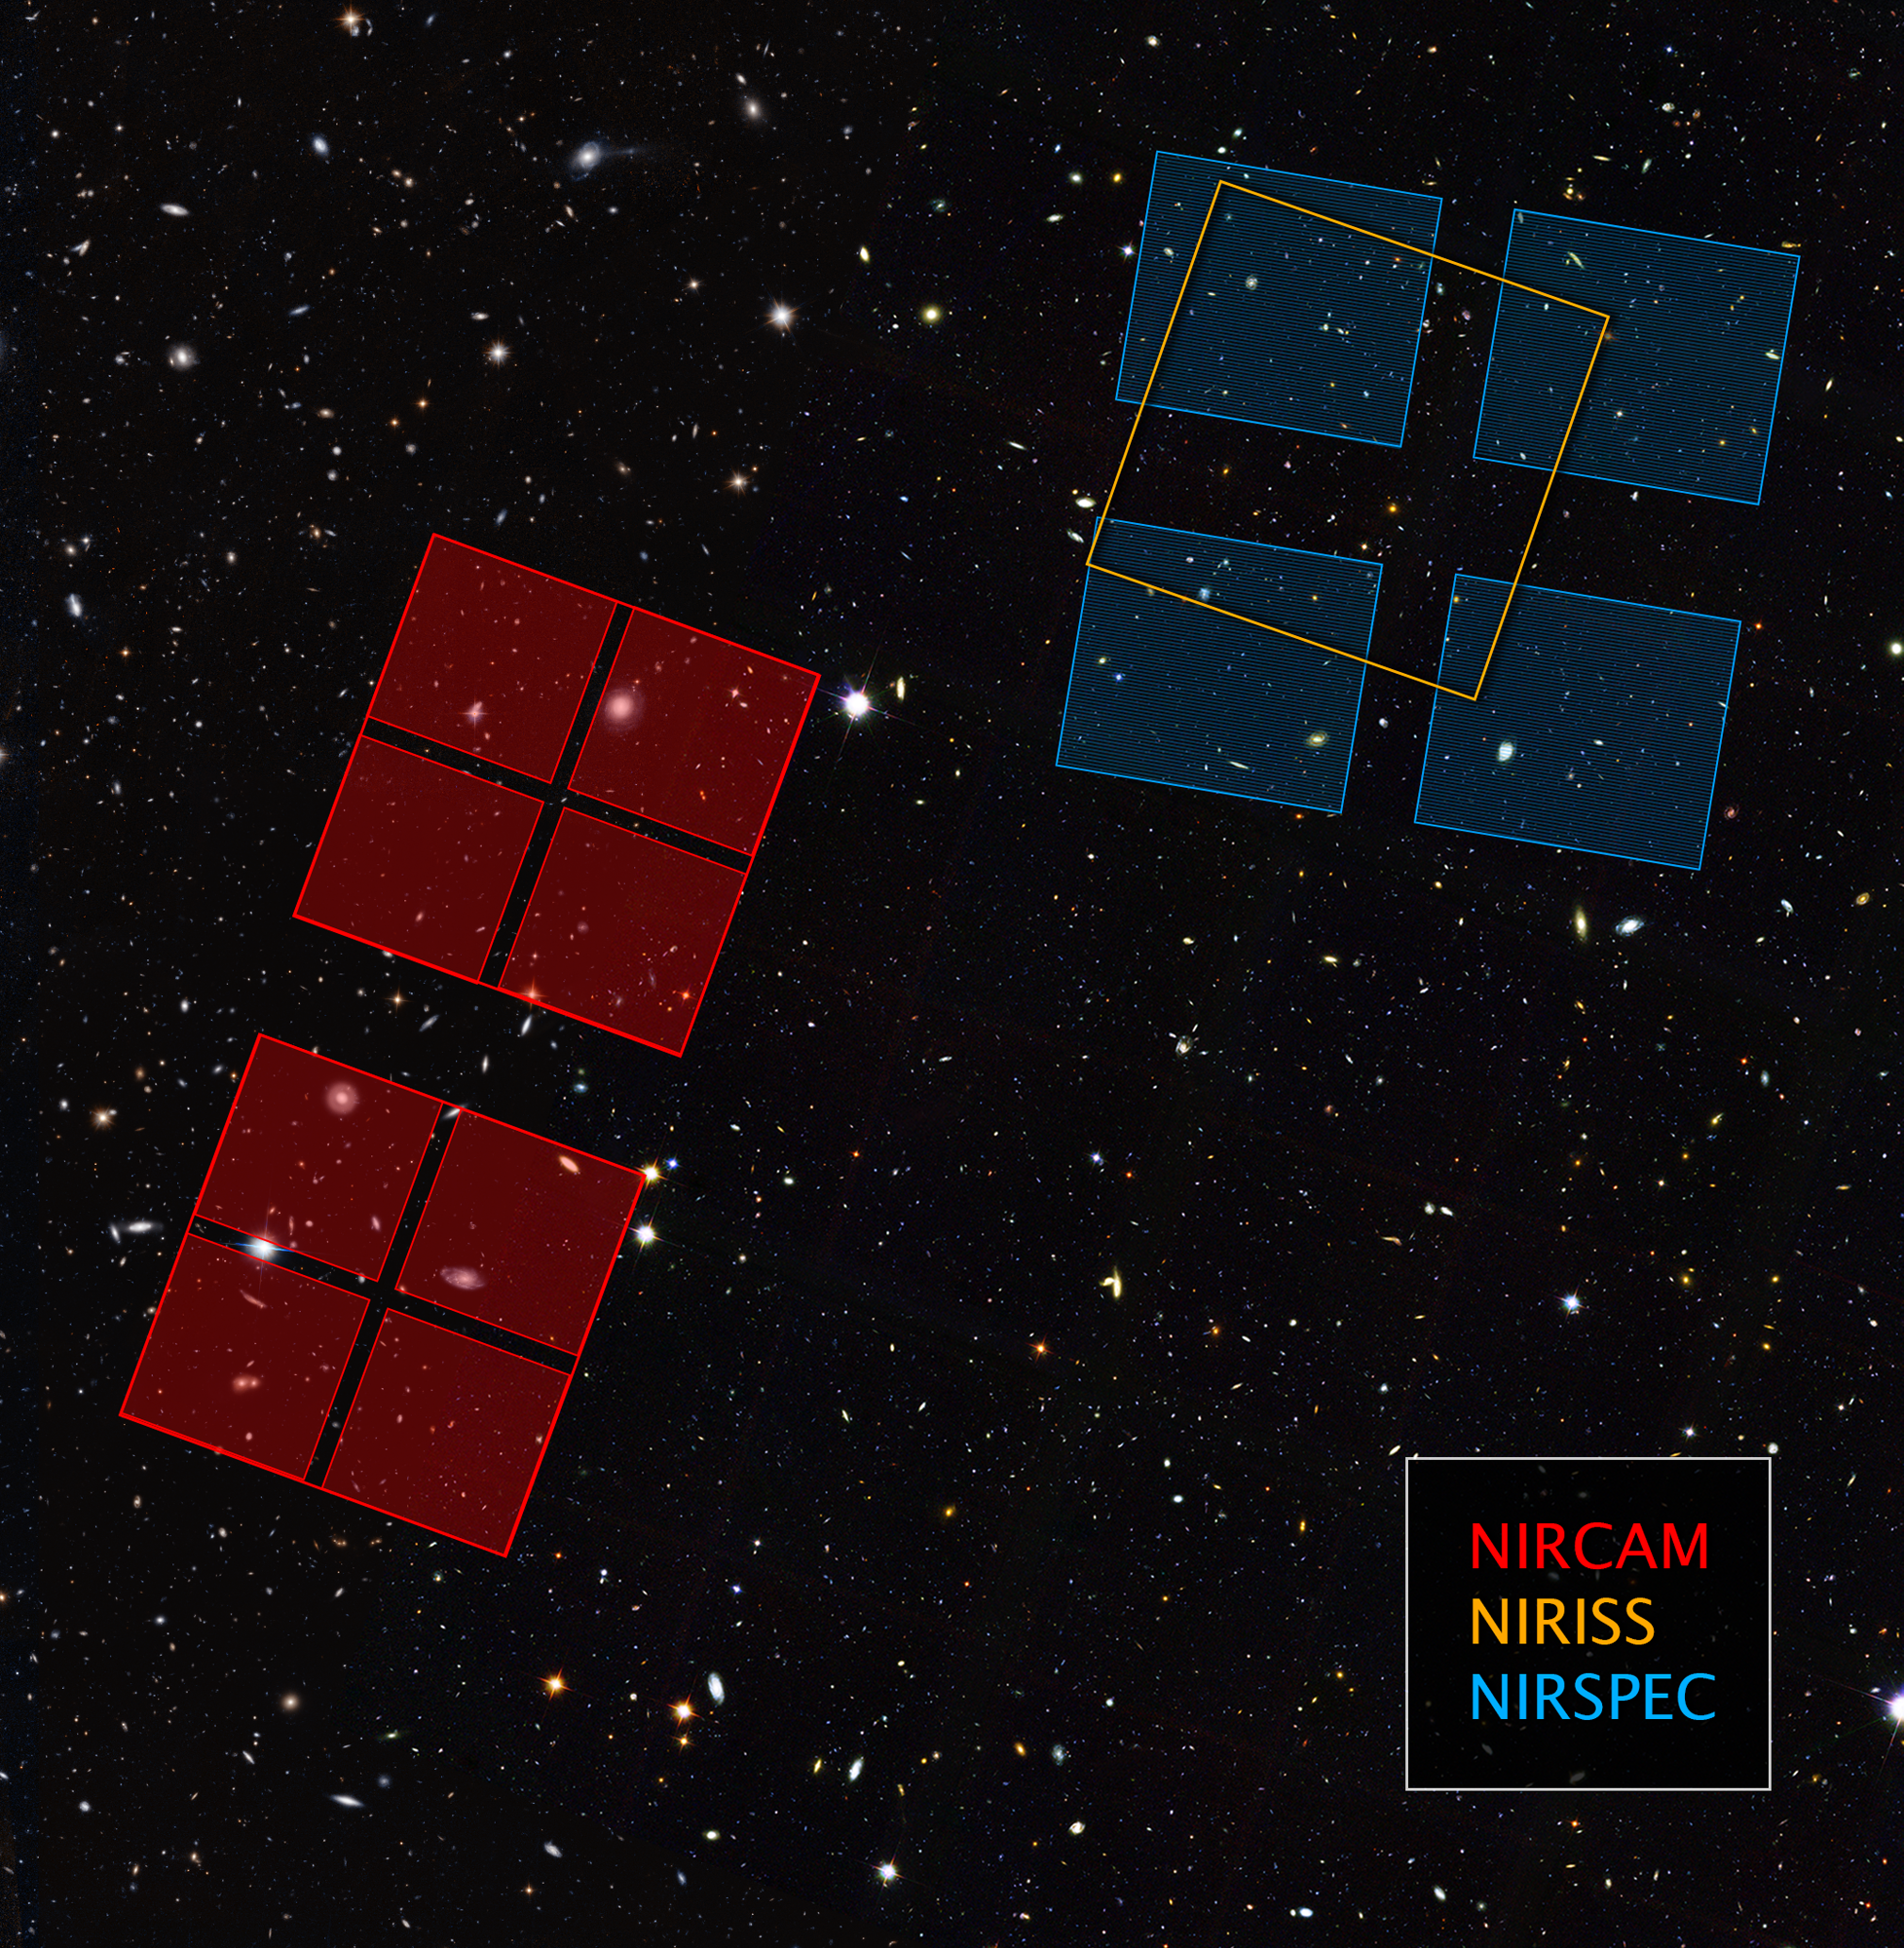

Outlines of Webb’s Ultra Deep Field Observations

This image shows where the James Webb Space Telescope will observe the sky within the Hubble Ultra Deep Field, which consists of two fields. The Next Generation Deep Extragalactic Exploratory Public (NGDEEP) Survey, led by Steven L. Finkelstein, will point Webb’s Near-Infrared Imager and Slitless Spectrograph (NIRISS) on the primary Hubble Ultra Deep Field (shown in orange), and Webb’s Near-Infrared Camera (NIRCam) on the parallel field (shown in red). The program led by Michael Maseda will observe the primary field (shown in blue) using Webb’s Near-Infrared Spectrograph (NIRSpec).

Credit: NASA, ESA, Anton Koekemoer (STScI); Illustration: Alyssa Pagan (STScI)